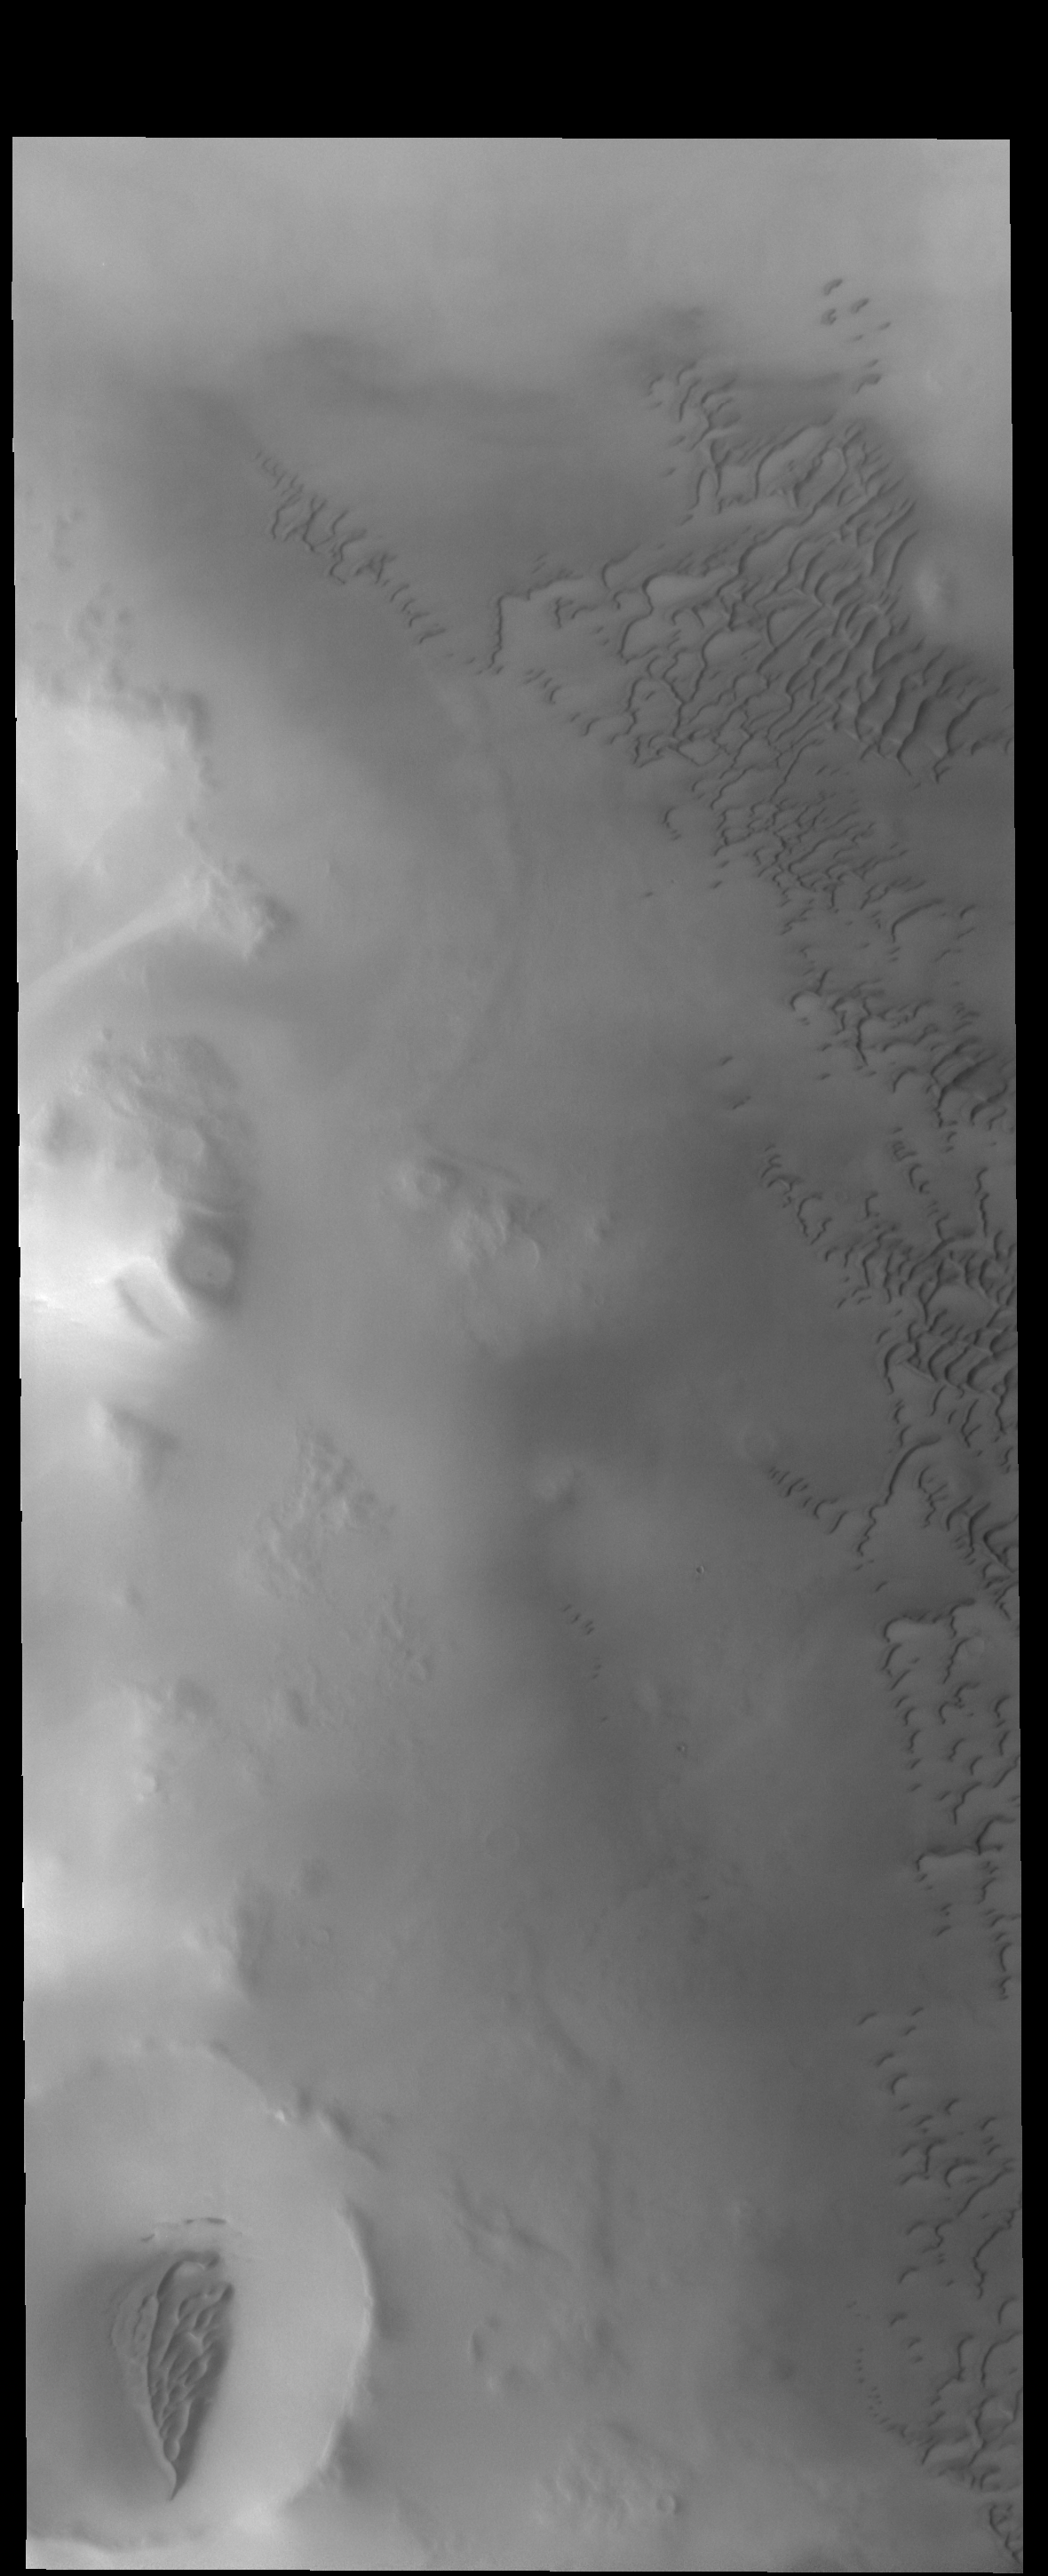

North Polar Dunes

Today’s VIS image shows dunes on the margin of Olympia Undae, a large dune field near the north pole.

Credit: NASA/JPL-Caltech/ASU